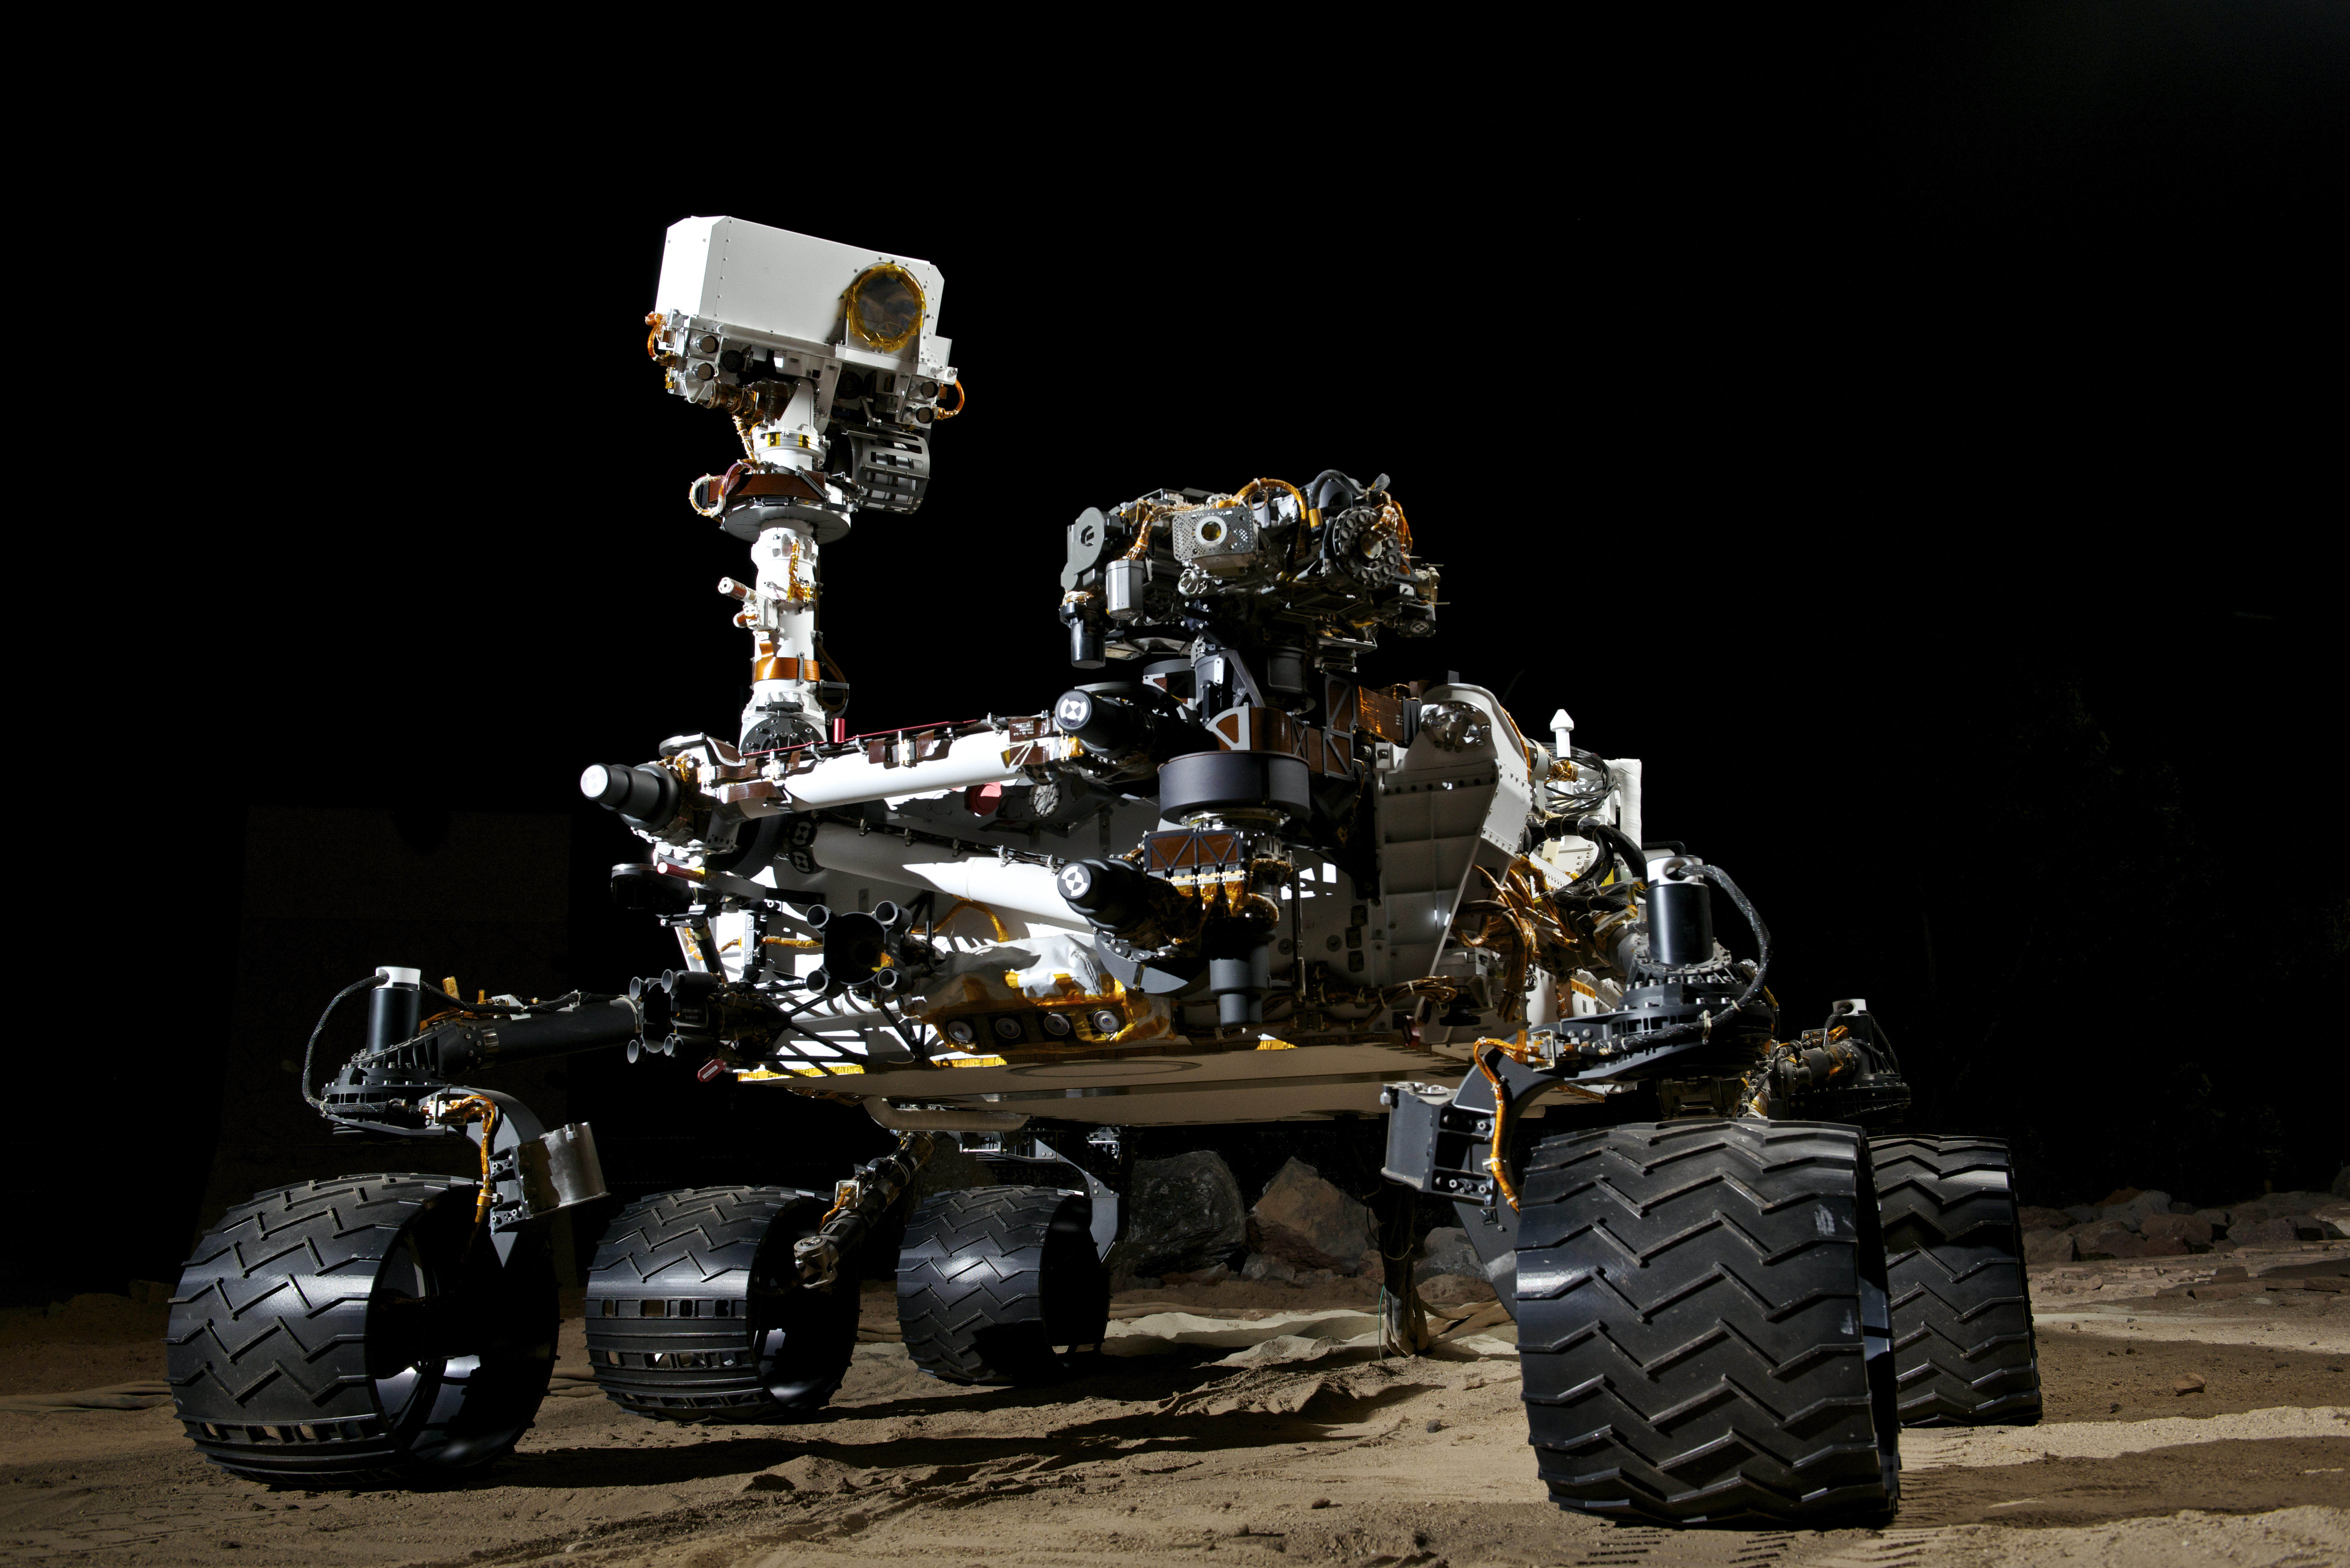

NASA’s Vehicle System Test Bed (VSTB) Rover

This photograph shows the Vehicle System Test Bed (VSTB) rover, a nearly identical copy to the Curiosity rover on Mars. The VSTB is used for Earth based testing and is shown during night time mobility testing in the Marsyard. Photo by Dan Goods and David Delgado.

Credit: NASA/JPL-Caltech